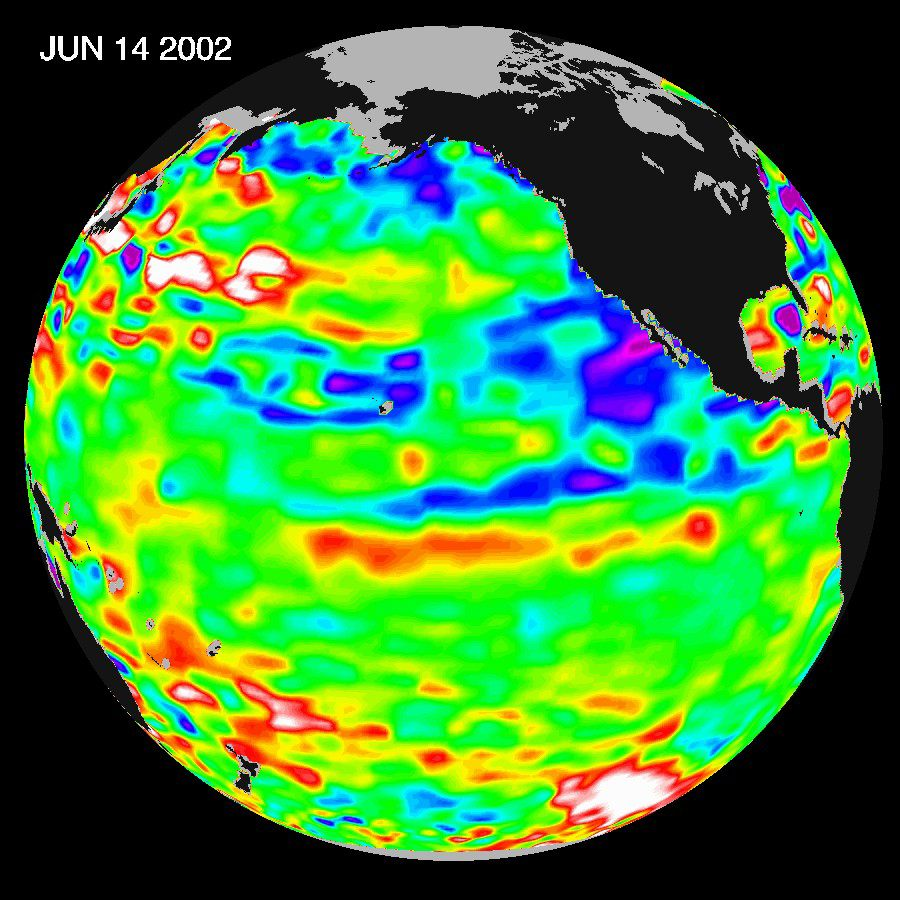

Pacific Ocean in Holding Pattern for El Niño

The Pacific Ocean doesn’t show signs of anything that looks like the whopper El Niño of 1997-1998, according to the latest information from the U.S.-French ocean-observing satellite Topex/Poseidon. The data do show that the mid-equatorial Pacific Ocean has slowly warmed by about 1 degree Celsius (1.8 degrees Fahrenheit) above normal in the past few months. However, the Pacific continues to be dominated by the larger-than-El Niño /La Niña pattern called the Pacific Decadal Oscillation, which may discourage El Niño development.

“Except for some recent mid-Pacific warming, June 2002 looks very much like June 2001,” said oceanographer Dr. William Patzert of NASA’s Jet Propulsion Laboratory, Pasadena, Calif. “We’re still in an E Niño holding pattern.” ( See June 2001 image)

The Topex/Poseidon data were taken during a 10-day collection cycle ending June 14, 2002. They show that there hasn’t been any fundamental change in the ocean’s large-scale patterns for the past three years. The near-equatorial ocean has been very quiet, although sea levels and sea-surface temperatures are near normal or slightly warmer throughout the far western and central tropical Pacific. Red areas are about 10 centimeters (4 inches) above normal; white areas show the sea-surface height is between 14 and 32 centimeters (6 to 13inches) above normal. This warmth contrasts with the Bering Sea, Gulf of Alaska and U.S. West Coast, where lower-than-normal sea-surface levels (blue areas) and cool ocean temperatures continue. The blue areas are between 5 and 13 centimeters (2 and 5 inches) below normal, and the purple areas range from 14 to 18 centimeters (6to 7 inches) below normal.

Credit: NASA/JPL